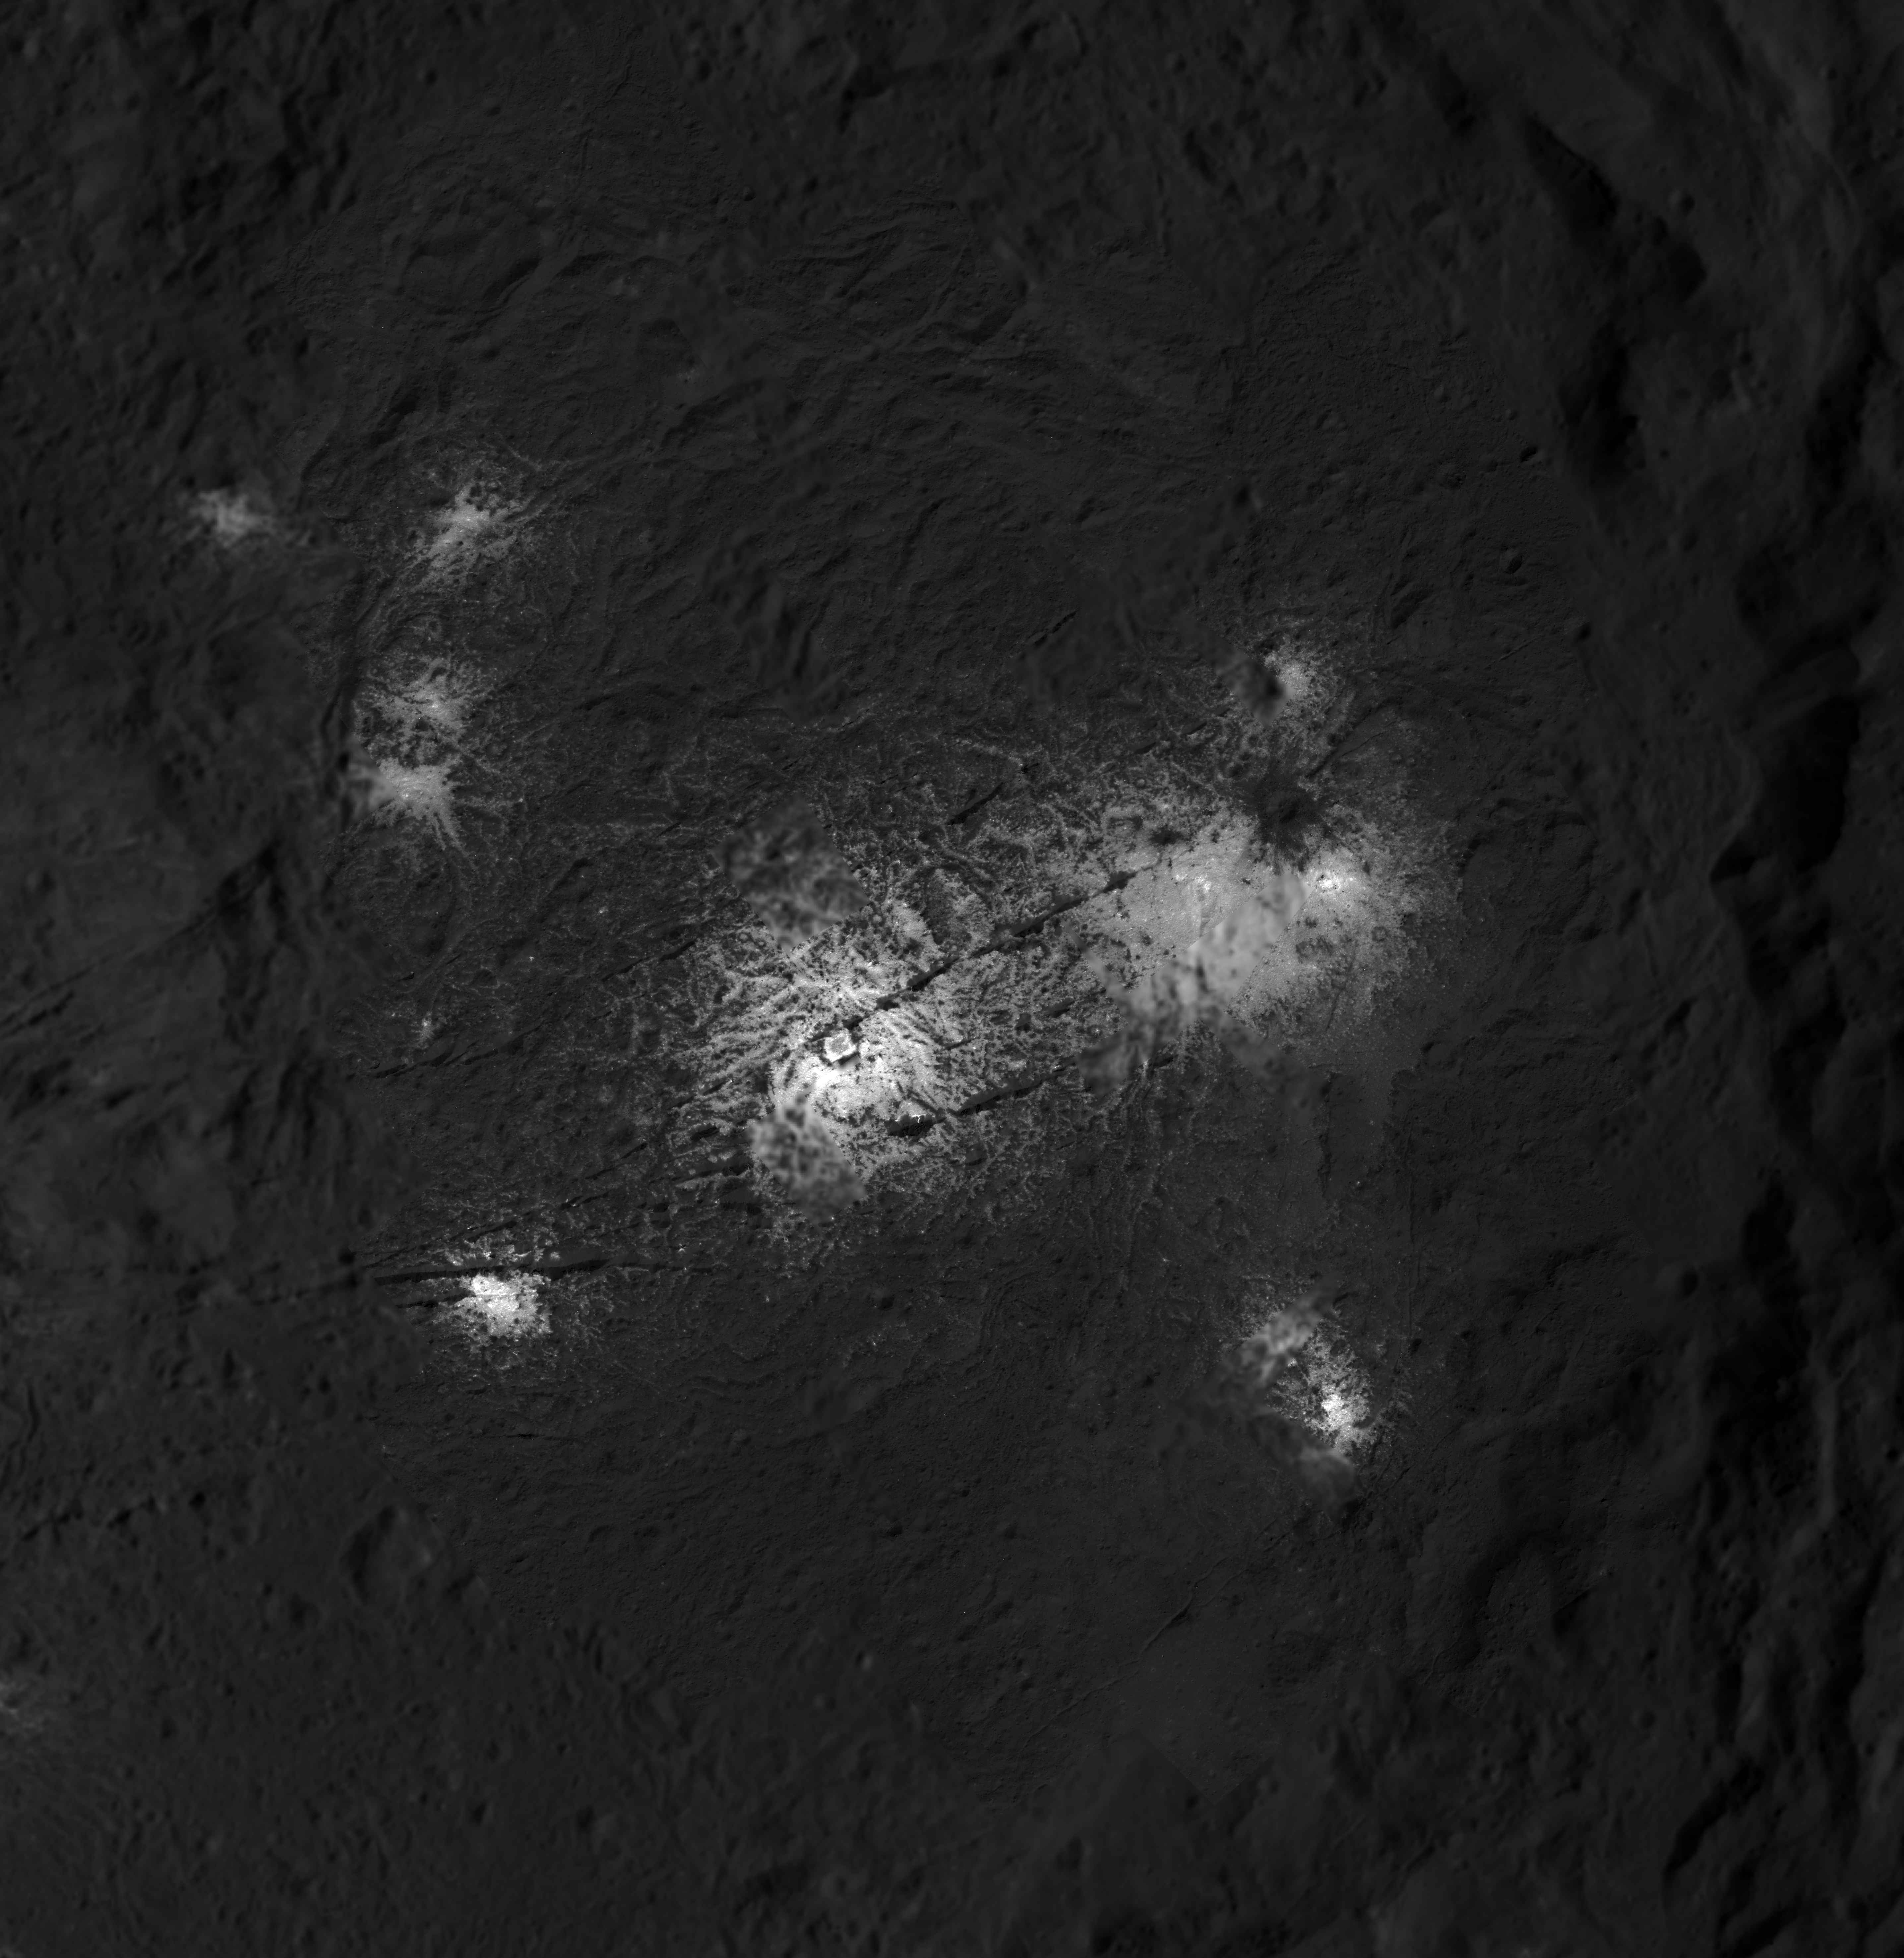

Mosaic of the Vinalia Faculae in Occator Crater

This close-up image of the Vinalia Faculae in Occator Crater was obtained by NASA’s Dawn spacecraft in its second extended mission, from an altitude as low as 21 miles (34 kilometers). The contrast in resolution obtained by the two phases is visible here, reflected by a few gaps in the high-resolution coverage. This image is superposed to a similar scene acquired in the low-altitude mapping orbit of the mission from an altitude of about 240 miles (385 km).

This image reveals the intricate pattern between bright and dark material across this flow feature, which scientists will use to infer the history of this area, in particular the role of the fractures in the exposure of bright salts onto the surface.

The center of this picture is located at about 20.2 degrees north latitude and 242.0 degrees east longitude.

Dawn’s mission is managed by JPL for NASA’s Science Mission Directorate in Washington. Dawn is a project of the directorates Discovery Program, managed by NASA’s Marshall Space Flight Center in Huntsville, Alabama. JPL is responsible for overall Dawn mission science. Orbital ATK Inc., in Dulles, Virginia, designed and built the spacecraft. The German Aerospace Center, Max Planck Institute for Solar System Research, Italian Space Agency and Italian National Astrophysical Institute are international partners on the mission team.

Credit: NASA/JPL-Caltech/UCLA/MPS/DLR/IDA/PSI